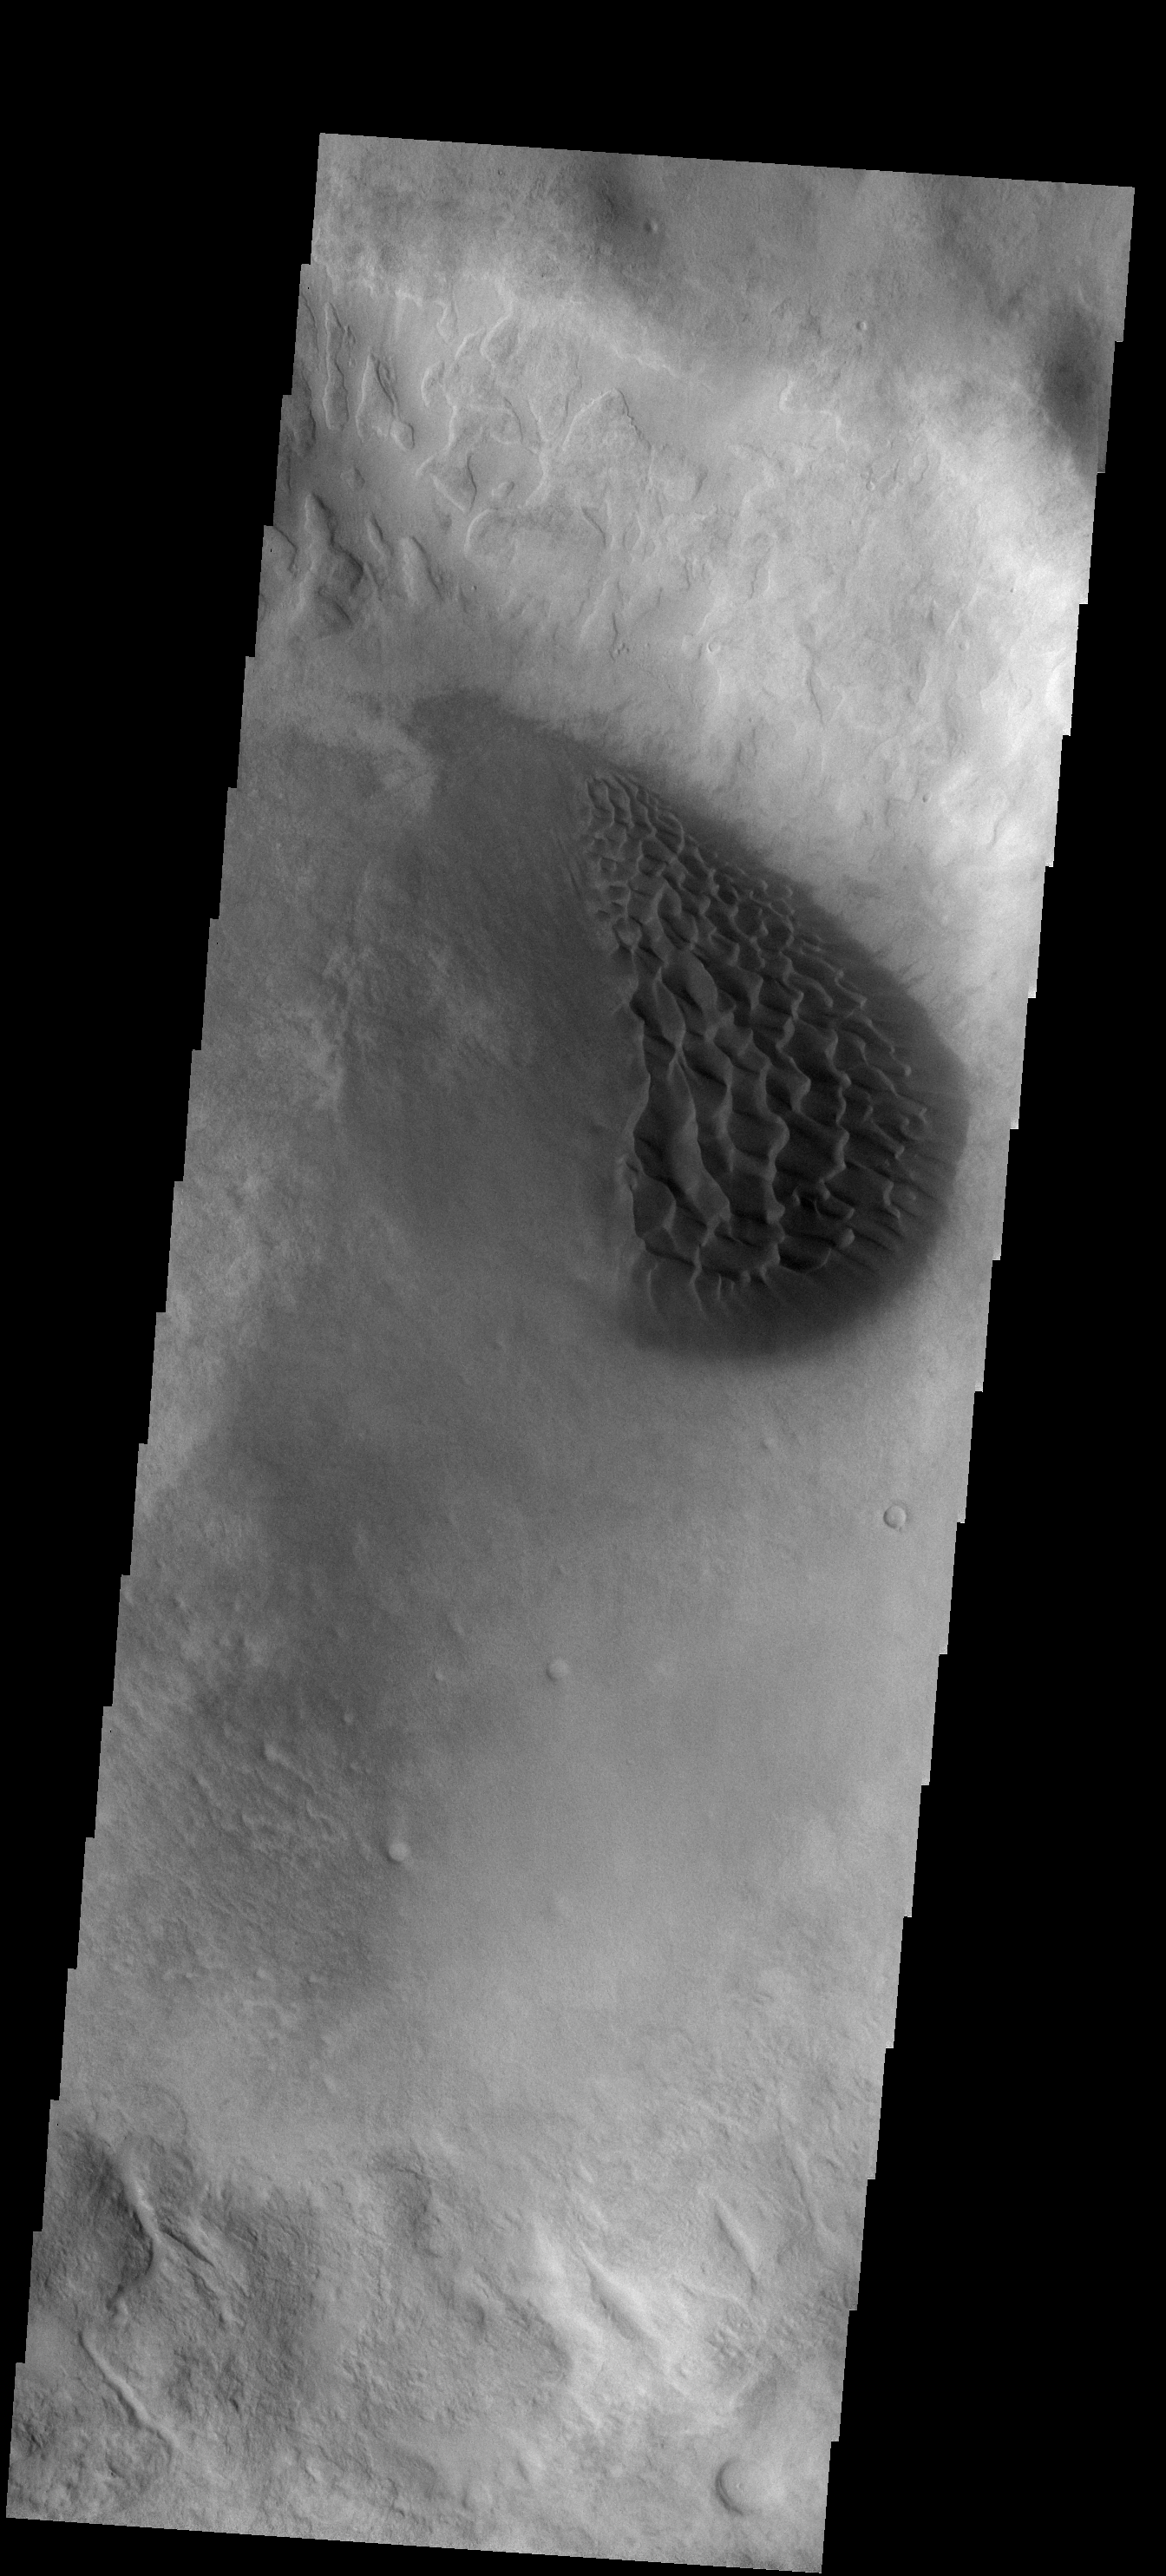

Crater Dunes

This dune field is located in a small unnamed crater of the western edge of the Argyre Basin.

Image information: VIS instrument. Latitude -43.8N, Longitude 303.4E. 17 meter/pixel resolution.

Please see the THEMIS Data Citation Note for details on crediting THEMIS images.

Note: this THEMIS visual image has not been radiometrically nor geometrically calibrated for this preliminary release. An empirical correction has been performed to remove instrumental effects. A linear shift has been applied in the cross-track and down-track direction to approximate spacecraft and planetary motion. Fully calibrated and geometrically projected images will be released through the Planetary Data System in accordance with Project policies at a later time.

NASA’s Jet Propulsion Laboratory manages the 2001 Mars Odyssey mission for NASA’s Office of Space Science, Washington, D.C. The Thermal Emission Imaging System (THEMIS) was developed by Arizona State University, Tempe, in collaboration with Raytheon Santa Barbara Remote Sensing. The THEMIS investigation is led by Dr. Philip Christensen at Arizona State University. Lockheed Martin Astronautics, Denver, is the prime contractor for the Odyssey project, and developed and built the orbiter. Mission operations are conducted jointly from Lockheed Martin and from JPL, a division of the California Institute of Technology in Pasadena.

Credit: NASA/JPL/ASU